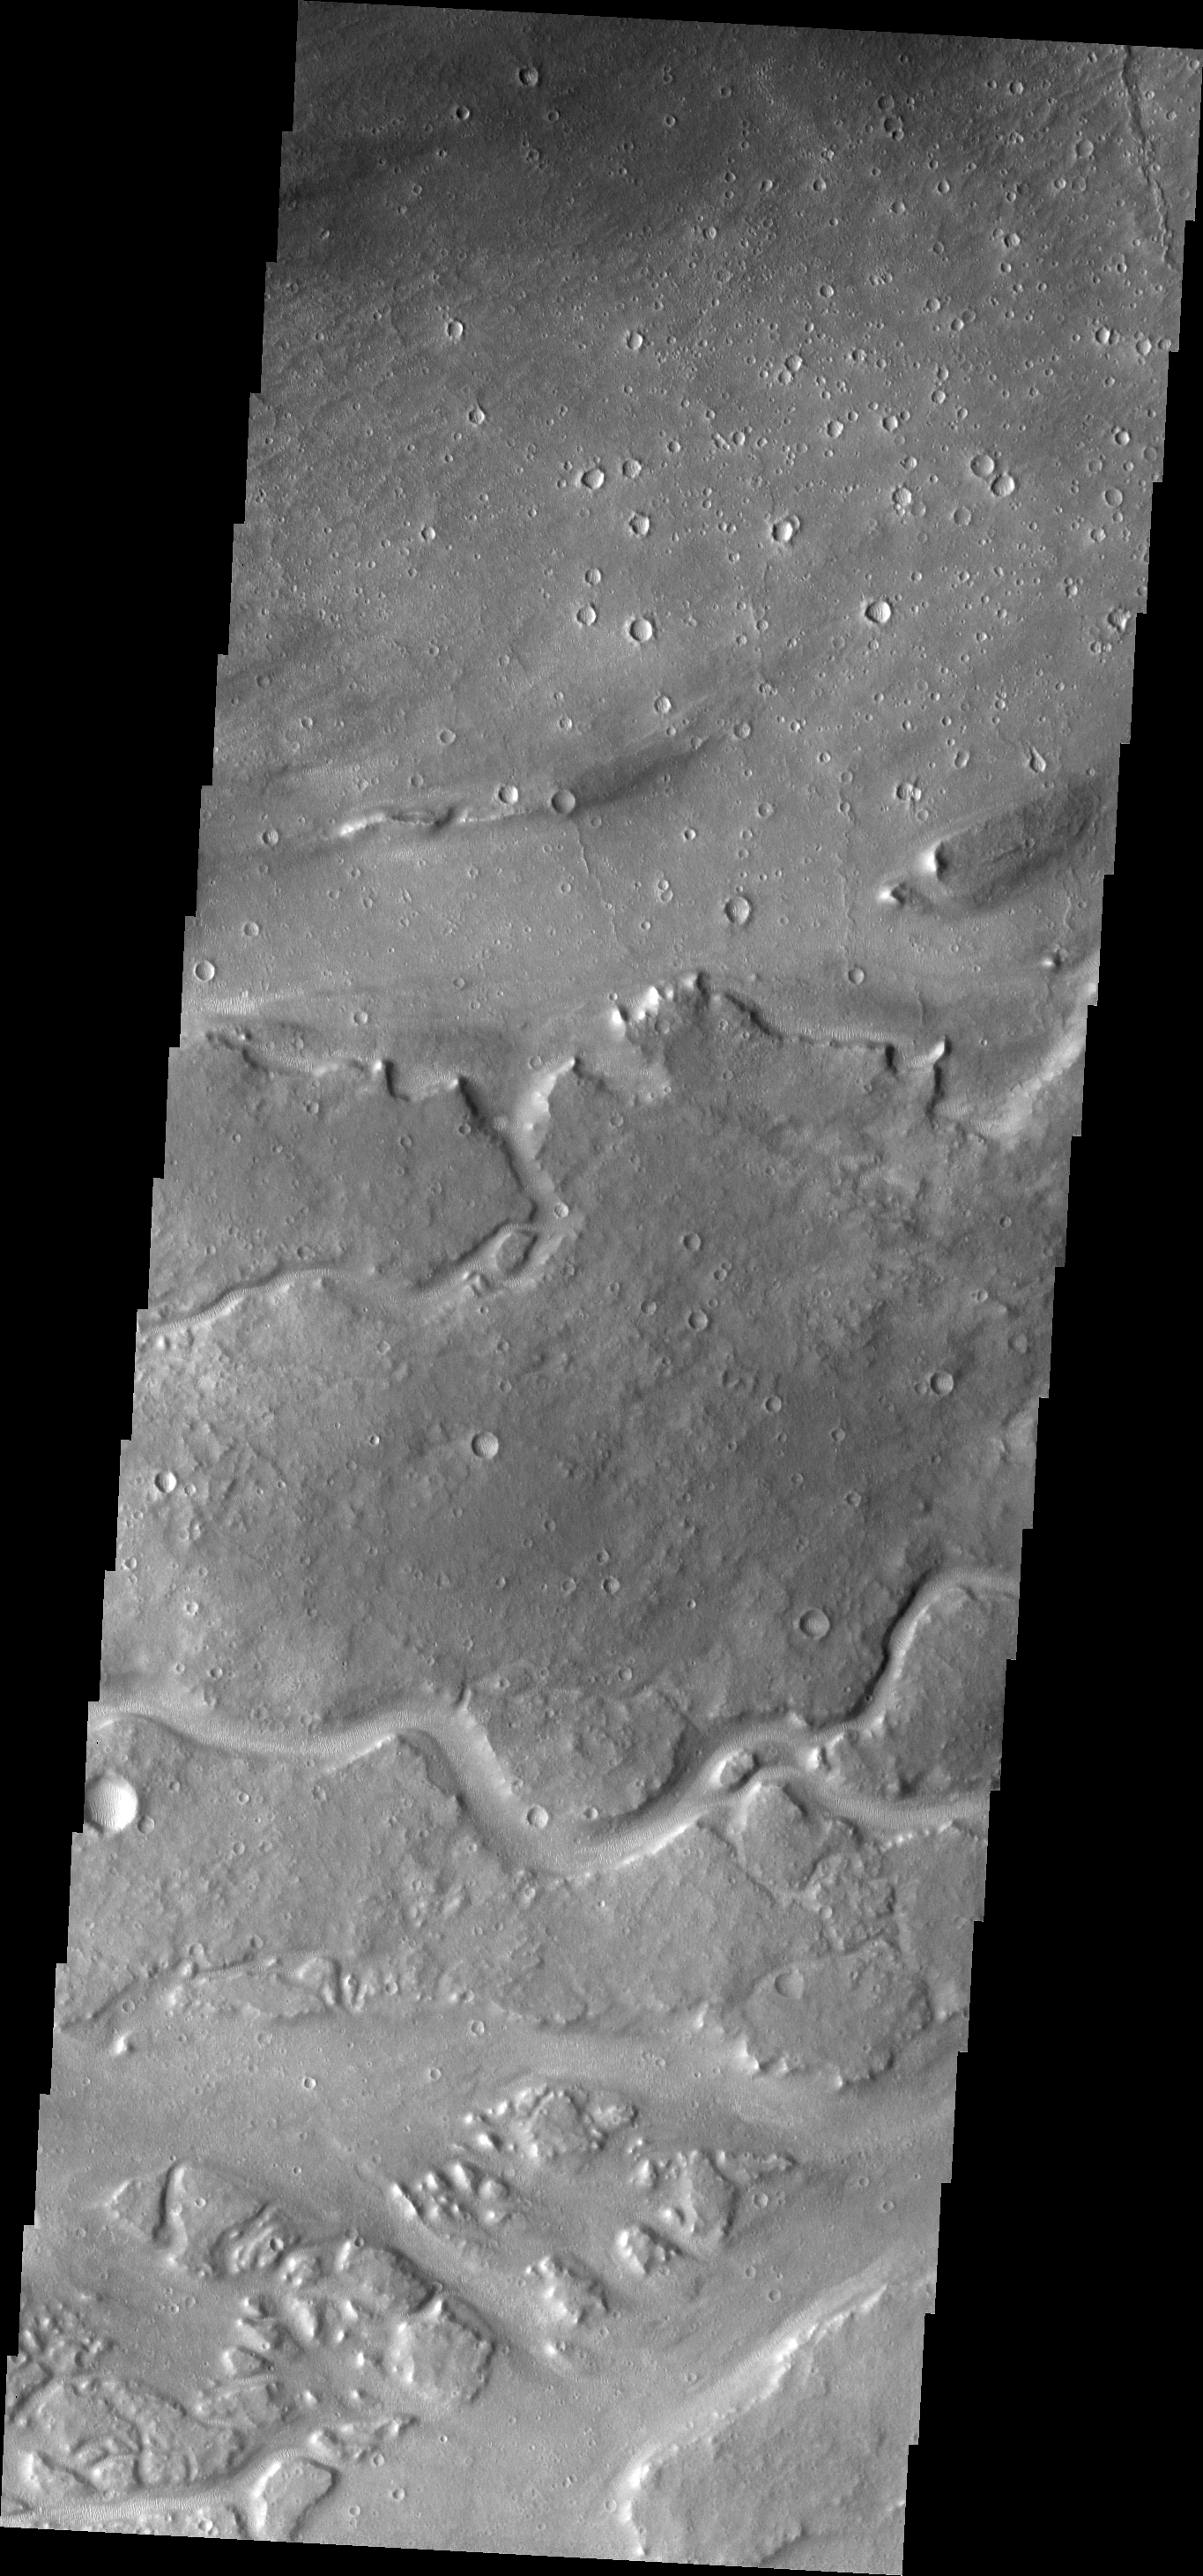

Kasei Channels

This VIS image shows some of the minor channels that are related to the major Kasei Valles system.

Image information: VIS instrument. Latitude 27.9N, Longitude 295.9E. 19 meter/pixel resolution.

Please see the THEMIS Data Citation Note for details on crediting THEMIS images.

Note: this THEMIS visual image has not been radiometrically nor geometrically calibrated for this preliminary release. An empirical correction has been performed to remove instrumental effects. A linear shift has been applied in the cross-track and down-track direction to approximate spacecraft and planetary motion. Fully calibrated and geometrically projected images will be released through the Planetary Data System in accordance with Project policies at a later time.

NASA’s Jet Propulsion Laboratory manages the 2001 Mars Odyssey mission for NASA’s Office of Space Science, Washington, D.C. The Thermal Emission Imaging System (THEMIS) was developed by Arizona State University, Tempe, in collaboration with Raytheon Santa Barbara Remote Sensing. The THEMIS investigation is led by Dr. Philip Christensen at Arizona State University. Lockheed Martin Astronautics, Denver, is the prime contractor for the Odyssey project, and developed and built the orbiter. Mission operations are conducted jointly from Lockheed Martin and from JPL, a division of the California Institute of Technology in Pasadena.

Credit: NASA/JPL/ASU